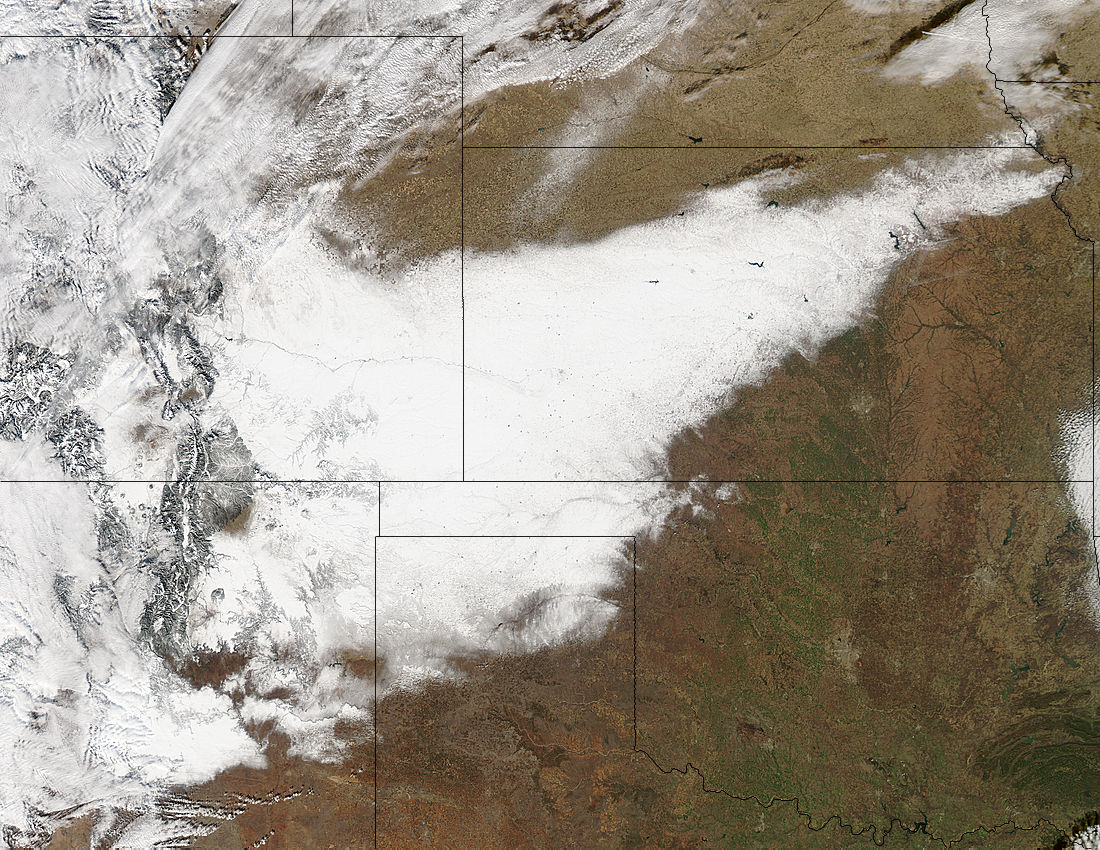

First Day of Winter Obvious on NASA Satellite Image of the U.S. Plains States

Winter arrived officially on Dec. 22 at 12:35 a.m. EST, but the U.S. Plains states received an early and cool welcome on Dec. 19 from heavy snowfall that was seen by a NASA satellite. NASA's Aqua satellite passed overhead on Dec. 21 at 20:05 UTC (3:05 p.m. EST) and the Moderate Resolution Imaging Spectroradiometer (MODIS) instrument aboard NASA's Aqua satellite captured a visible image of snow blanketing the ground through west and central Kansas, eastern and central Colorado, much of New Mexico, northern Texas and the panhandle of Oklahoma. According to CBS News, blizzard conditions were reported in northern New Mexico, the Texas Panhandle, Oklahoma and northwestern Kansas. The Associated Press reported snow drifts as high as 10 feet in southeast Colorado. Six people lost their lives in traffic accidents from this storm. Heavy snow is expected again today, Dec. 22 in New Mexico and Colorado. Snow is also expected to stretch across the plains into the upper Midwest today, according to the National Weather Service. Portions of many states are expecting some snow today, including the four corners states, north Texas, Kansas, southern Nebraska, western Oklahoma, northern Missouri, Iowa, northern Illinois and southern Wisconsin stretching east into northern New England. The first day of the winter season occurs when the sun is farthest south, either Dec. 21 or 22. The day is also known as the winter solstice. By the second day of winter, NASA's Aqua satellite is going to have a lot more snowfall to observe.

Credit: NASA Goddard MODIS Rapid Response Team